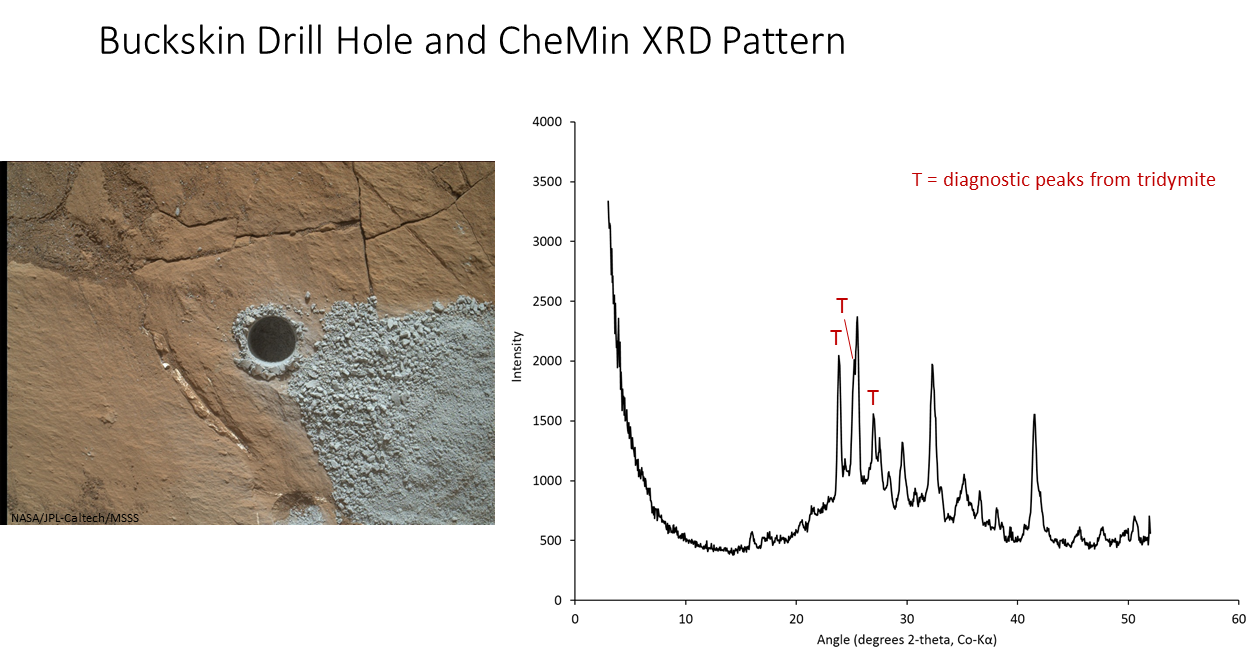

‘Buckskin’ Drill Hole and CheMin X-ray Diffraction

The graph at right presents information from the NASA Curiosity Mars rover’s onboard analysis of rock powder drilled from the “Buckskin” target location, shown at left.

X-ray diffraction analysis of the Buckskin sample inside the rover’s Chemistry and Mineralogy (CheMin) instrument revealed the presence of a silica-containing mineral named tridymite. This is the first detection of tridymite on Mars. Peaks in the X-ray diffraction pattern are from minerals in the sample, and every mineral has a diagnostic set of peaks that allows identification.

The image of Buckskin at left was taken by the rover’s Mars Hand Lens Imager (MAHLI) camera on July 30, 2015, and is also available at PIA19804.

MAHLI was built by Malin Space Science Systems, San Diego. NASA’s Jet Propulsion Laboratory, a division of the California Institute of Technology in Pasadena, manages the Mars Science Laboratory Project for the NASA Science Mission Directorate, Washington. JPL designed and built the project’s Curiosity rover.

Credit: NASA/JPL-Caltech/MSSS